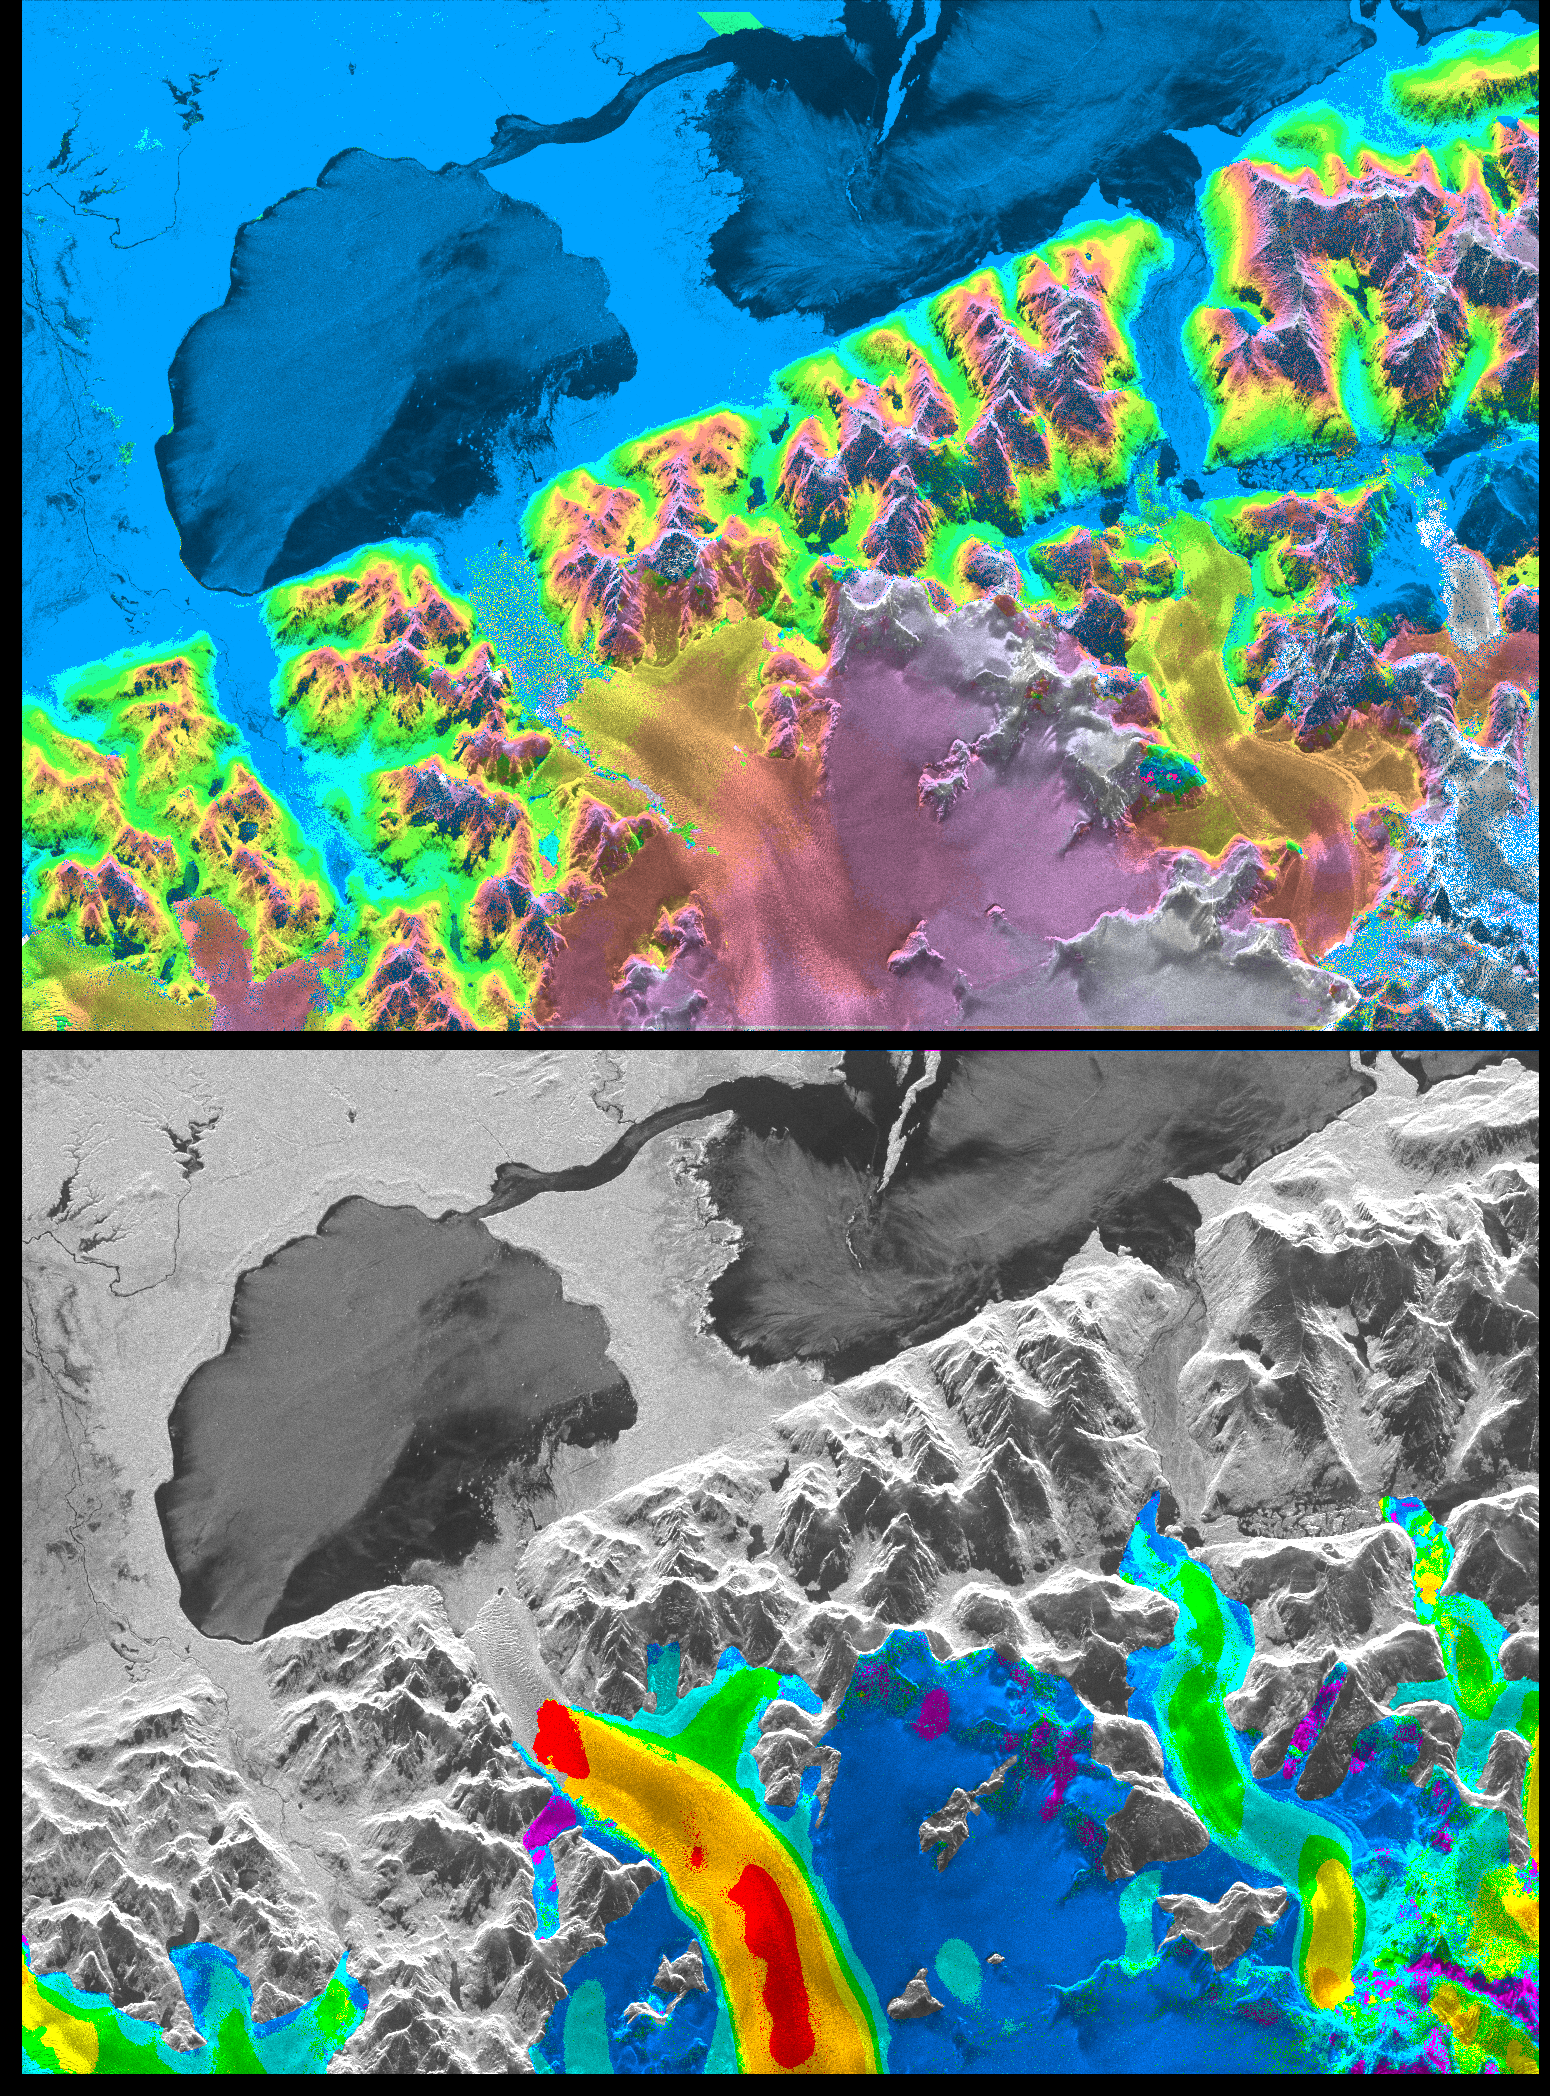

Space Radar Image of San Rafael Glacier, Chile

A NASA radar instrument has been successfully used to measure some of the fastest moving and most inaccessible glaciers in the world — in Chile’s huge, remote Patagonia ice fields — demonstrating a technique that could produce more accurate predictions of glacial response to climate change and corresponding sea level changes.

This image, produced with interferometric measurements made by the Spaceborne Imaging Radar-C and X-band Synthetic Aperture Radar (SIR-C/X-SAR) flown on the Space Shuttle last fall, has provided the first detailed measurements of the mass and motion of the San Rafael Glacier. Very few measurements have been made of the Patagonian ice fields, which are the world’s largest mid-latitude ice masses and account for more than 60 percent of the Southern Hemisphere’s glacial area outside of Antarctica. These features make the area essential for climatologists attempting to understand the response of glaciers on a global scale to changes in climate, but the region’s inaccessibility and inhospitable climate have made it nearly impossible for scientists to study its glacial topography, meteorology and changes over time. Currently, topographic data exist for only a few glaciers while no data exist for the vast interior of the ice fields. Velocity has been measured on only five of the more than 100 glaciers, and the data consist of only a few single-point measurements.

The interferometry performed by the SIR-C/X-SAR was used to generate both a digital elevation model of the glaciers and a map of their ice motion on a pixel-per-pixel basis at very high resolution for the first time. The data were acquired from nearly the same position in space on October 9, 10 and 11, 1994, at L-band frequency (24-cm wavelength), vertically transmitted and received polarization, as the Space Shuttle Endeavor flew over several Patagonian outlet glaciers of the San Rafael Laguna. The area shown in these two images is 50 kilometers by 30 kilometers (30 miles by 18 miles) in size and is centered at 46.6 degrees south latitude, 73.8 degrees west longitude. North is toward the upper right.

The top image is a digital elevation model of the scene, where color and saturation represent terrain height (between 0 meters and 2,000 meters or up to 6,500 feet) and brightness represents radar backscatter. Low elevations are shown in blue and high elevations are shown in pink. The digital elevation map of the glacier surface has a horizontal resolution of 15 meters (50 feet) and a vertical resolution of 10 meters (30 feet). High-resolution maps like these acquired over several years would allow scientists to calculate directly long-term changes in the mass of the glacier. The bottom image is a map of ice motion parallel to the radar look direction only, which is from the top of the image. Purple indicates ice motion away from the radar at more than 6 centimeters per day; dark blue is ice motion toward or away at less than 6 cm per day; light blue is motion toward the radar of 6 cm to 20 cm (about 2 to 8 inches) per day; green is motion toward the radar of 20 cm to 45 cm (about 8 to 18 inches) per day; yellow is 45 cm to 85 cm (about 18 to 33 inches) per day; orange is 85 cm to 180 cm (about 33 to 71 inches) per day; red is greater than 180 cm (71 inches) per day. The velocity estimates are accurate to within 5 millimeters per day. The largest velocities are recorded on the San Rafael Glacier in agreement with previous work. Other outlet glaciers exhibit ice velocities of less than 1 meter per day. Several kilometers before its terminus, (left of center) the velocity of the San Rafael Glacier exceeds 10 meters (32 feet) per day, and ice motion cannot be estimated from the data. There, a revisit time interval of less than 12 hours would have been necessary to estimate ice motion from interferometry data. The results however demonstrate that the radar interferometry technique permits the monitoring of glacier characteristics unattainable by any other means.

Spaceborne Imaging Radar-C and X-Synthetic Aperture Radar (SIR-C/X-SAR) are part of NASA’s Mission to Planet Earth. The radars illuminate Earth with microwaves, allowing detailed observations at any time, regardless of weather or sunlight conditions. SIR-C/X-SAR uses three microwave wavelengths: L-band (24 cm), C-band (6 cm), and X-band (3 cm). The multi-frequency data will be used by the international scientific community to better understand the global environment and how it is changing. The SIR-C/X-SAR data, complemented by aircraft and ground studies, will give scientists clearer insights into those environmental changes that are caused by nature and those changes that are induced by human activity.

SIR-C was developed by NASA’s Jet Propulsion Laboratory. X-SAR was developed by the Dornier and Alenia Spazio companies for the German space agency, Deutsche Agentur fuer Raumfahrtangelegenheiten (DARA), and the Italian space agency, Agenzia Spaziale Italiana (ASI), with the Deutsche Forschungsanstalt fuer Luft und Raumfahrt e.v.(DLR), the major partner in science, operations and data processing of X-SAR.

Credit: NASA/JPL